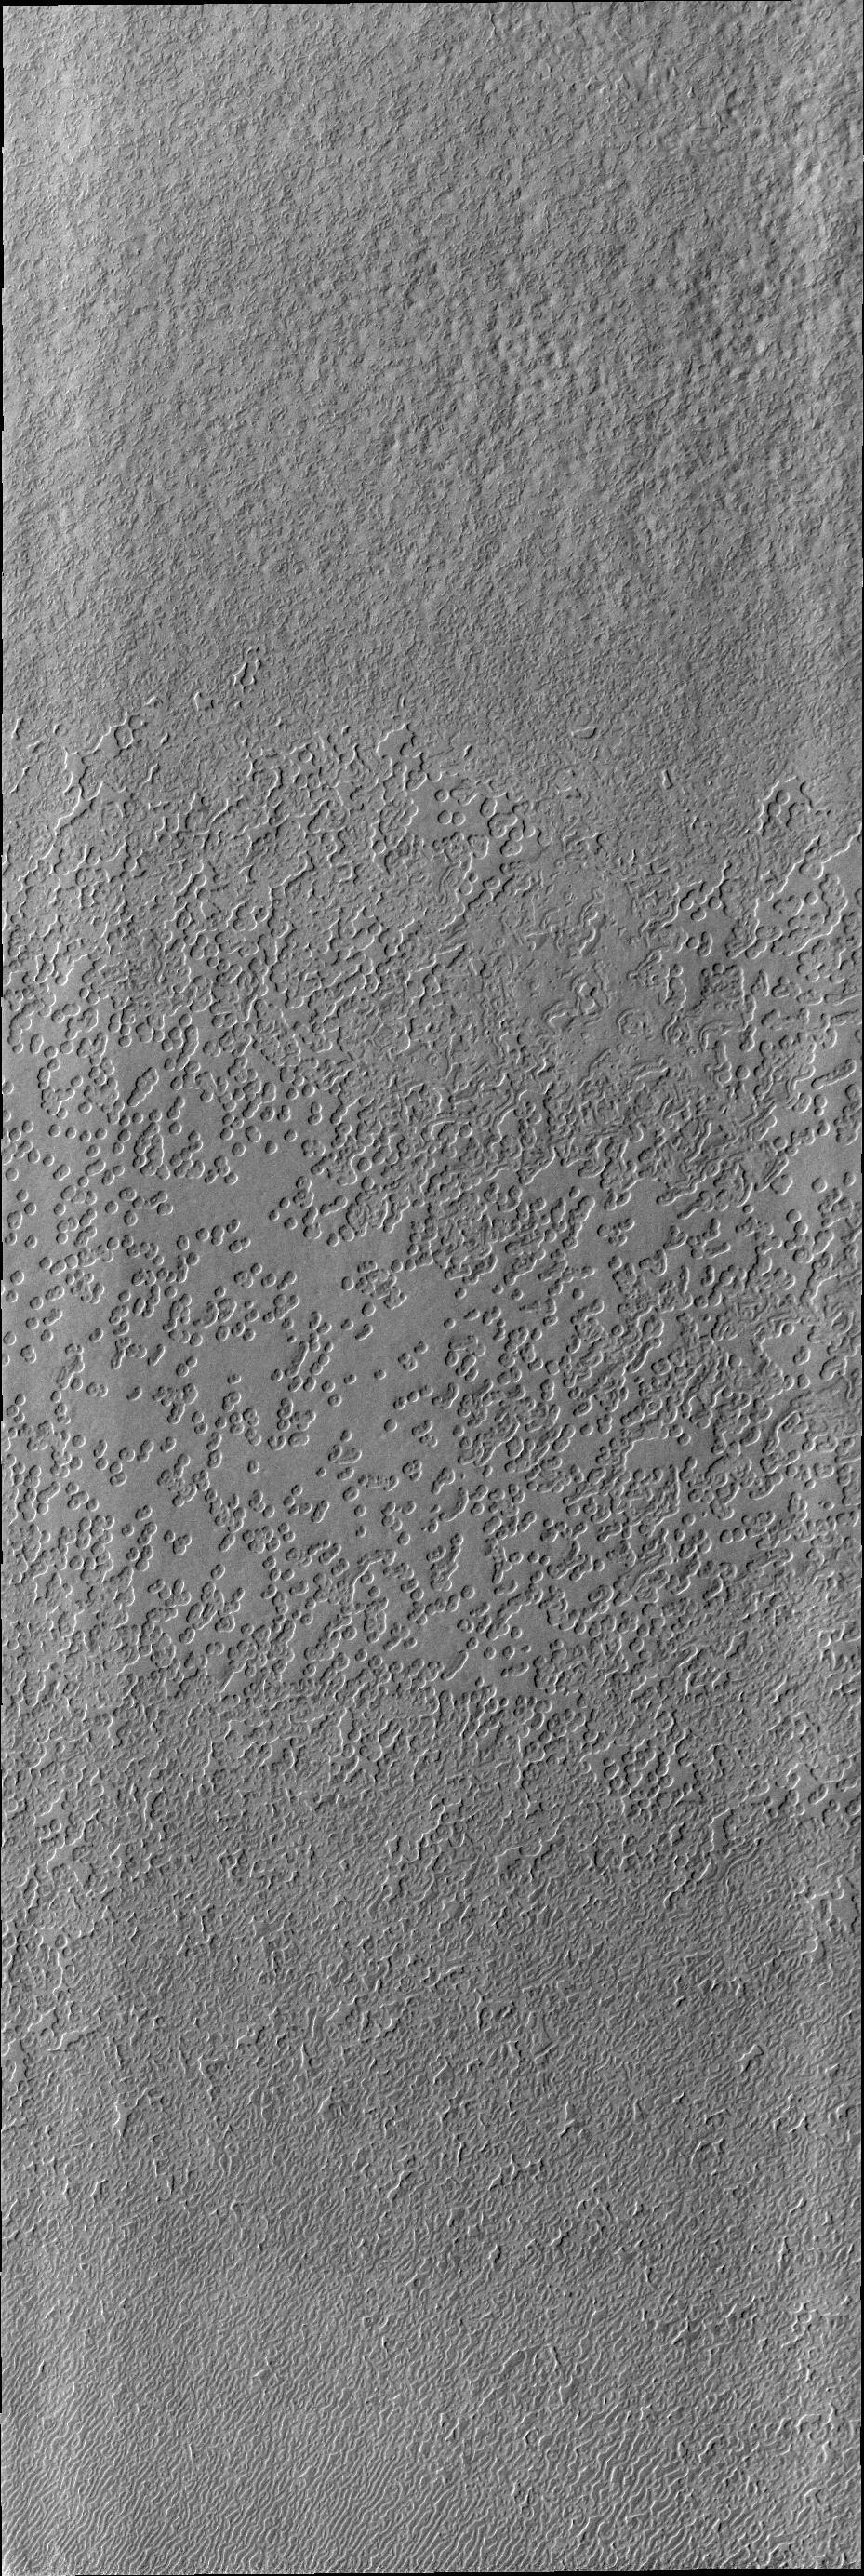

South Polar Textures

As spring turns to summer, the frost cover has been removed from the south polar cap. The surface textures seen in this VIS image are created by action of the sun on the icy cap.

Image information: VIS instrument. Latitude -86.9N, Longitude 354.6E. 17 meter/pixel resolution.

Please see the THEMIS Data Citation Note for details on crediting THEMIS images.

Note: this THEMIS visual image has not been radiometrically nor geometrically calibrated for this preliminary release. An empirical correction has been performed to remove instrumental effects. A linear shift has been applied in the cross-track and down-track direction to approximate spacecraft and planetary motion. Fully calibrated and geometrically projected images will be released through the Planetary Data System in accordance with Project policies at a later time.

NASA’s Jet Propulsion Laboratory manages the 2001 Mars Odyssey mission for NASA’s Office of Space Science, Washington, D.C. The Thermal Emission Imaging System (THEMIS) was developed by Arizona State University, Tempe, in collaboration with Raytheon Santa Barbara Remote Sensing. The THEMIS investigation is led by Dr. Philip Christensen at Arizona State University. Lockheed Martin Astronautics, Denver, is the prime contractor for the Odyssey project, and developed and built the orbiter. Mission operations are conducted jointly from Lockheed Martin and from JPL, a division of the California Institute of Technology in Pasadena.

Credit: NASA/JPL/ASU